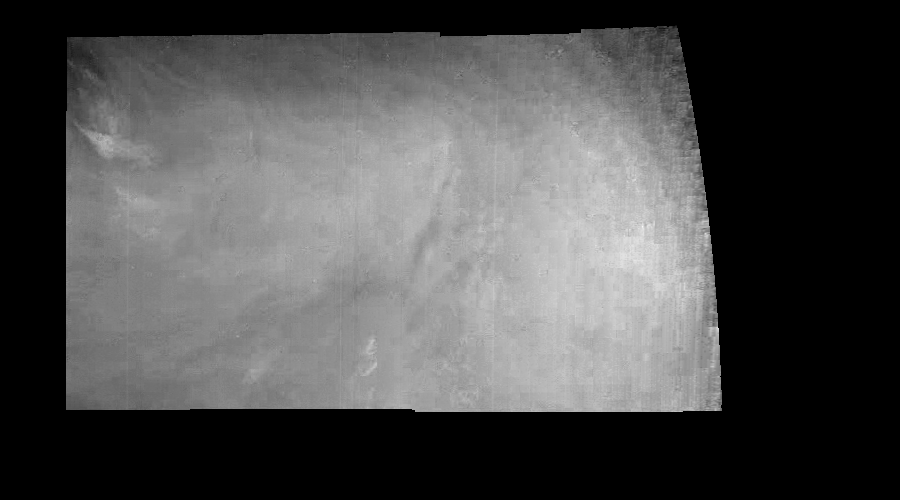

Jupiter’s Equatorial Region in a Methane Band (Time Set 3)

Mosaic of an equatorial “hotspot” on Jupiter at 889 nanometers (nm). The mosaic covers an area of 34,000 kilometers by 11,000 kilometers. Light at 889 nm is strongly absorbed by atmospheric methane. This image shows the features of a hazy cloud layer tens of kilometers above Jupiter’s main visible cloud deck. This haze varies in height but appears to be present over the entire region. Small patches of very bright clouds may be similar to terrestrial thunderstorms. The dark region near the center of the mosaic is an equatorial “hotspot” similar to the Galileo Probe entry site. These features are holes in the bright, reflective, equatorial cloud layer where warmer thermal emission from Jupiter’s deep atmosphere can pass through. The circulation patterns observed here along with the composition measurements from the Galileo Probe suggest that dry air may be converging and sinking over these regions, maintaining their cloud-free appearance.

North is at the top. The mosaic covers latitudes 1 to 10 degrees and is centered at longitude 336 degrees West. The planetary limb runs along the right edge of the image. Cloud patterns appear foreshortened as they approach the limb. The smallest resolved features are tens of kilometers in size. These images were taken on December 17, 1996, at a range of 1.5 million kilometers by the Solid State Imaging system aboard NASA’s Galileo spacecraft.

The Jet Propulsion Laboratory, Pasadena, CA manages the mission for NASA’s Office of Space Science, Washington, DC.

Credit: NASA/JPL-Caltech